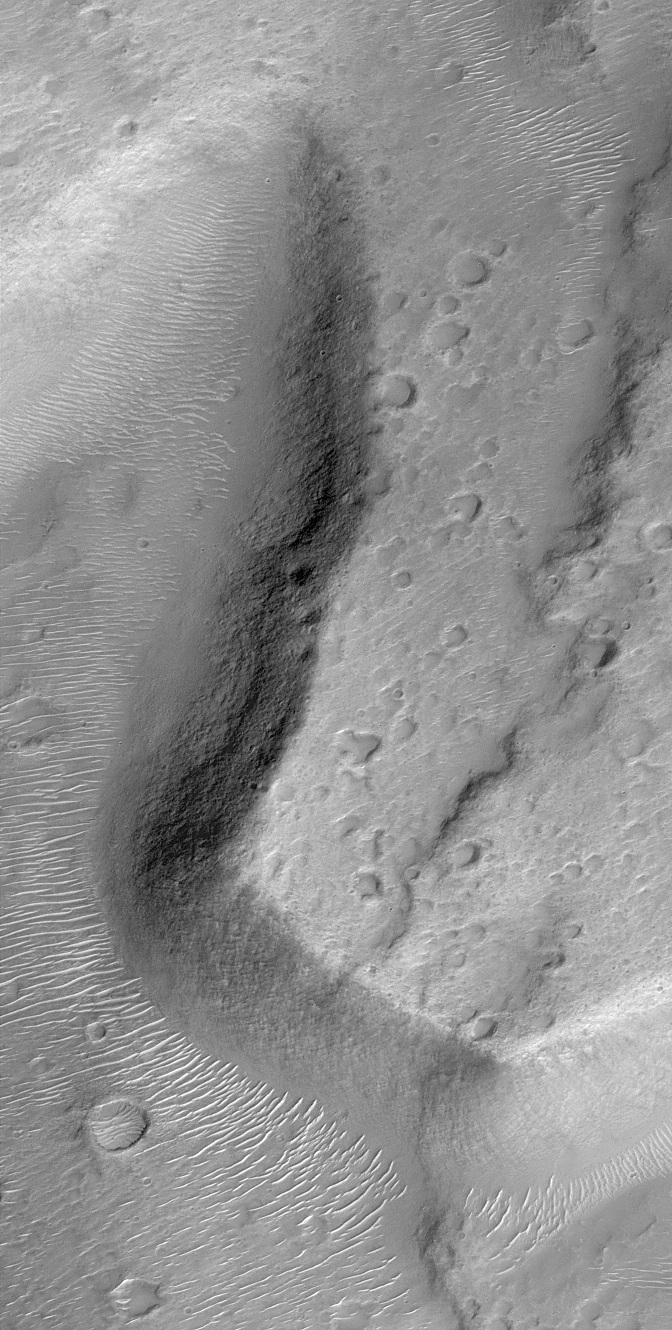

Lower Northeastern Flank of Tyrrhena Patera

Tyrrhenna Patera is thought to be an ancient volcano. It is located in Hesperia Planum in the martian southern hemisphere. The Mars Orbiter Camera recently acquired this view of escarpments and valleys on the lower northeast flank of the volcano. Small, bright dunes cover low areas such as valley and crater floors. The picture is illuminated from the lower right and covers an area 3 kilometers (1.9 miles) across.

Malin Space Science Systems and the California Institute of Technology built the MOC using spare hardware from the Mars Observer mission. MSSS operates the camera from its facilities in San Diego, CA. The Jet Propulsion Laboratory’s Mars Surveyor Operations Project operates the Mars Global Surveyor spacecraft with its industrial partner, Lockheed Martin Astronautics, from facilities in Pasadena, CA and Denver, CO.

Credit: NASA/JPL/MSSS